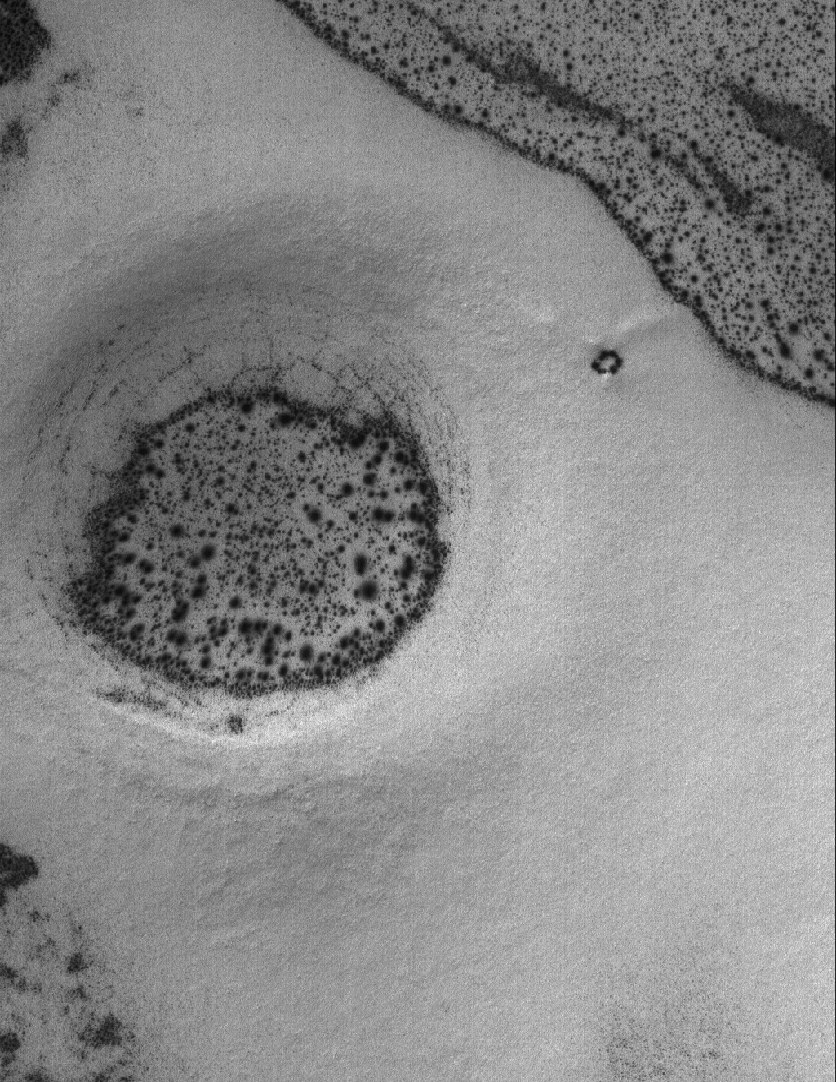

Defrosting Features

29 May 2005
This Mars Global Surveyor (MGS) Mars Orbiter Camera (MOC) image shows a surface in the south polar region, covered by carbon dioxide frost. In this springtime scene, the frost has begun to sublime or change character so that sandy surfaces exhibit an abundance of dark spots. The circular depression is probably the remains of an impact crater. In summer, the spotted surfaces in this image would be darker than their surroundings, because they are patches of windblown sand.

Location near: 67.6°S, 254.3°W
Image width: ~3 km (~1.9 mi
Illumination from: upper left
Season: Southern Spring

Credit: NASA/JPL/Malin Space Science Systems